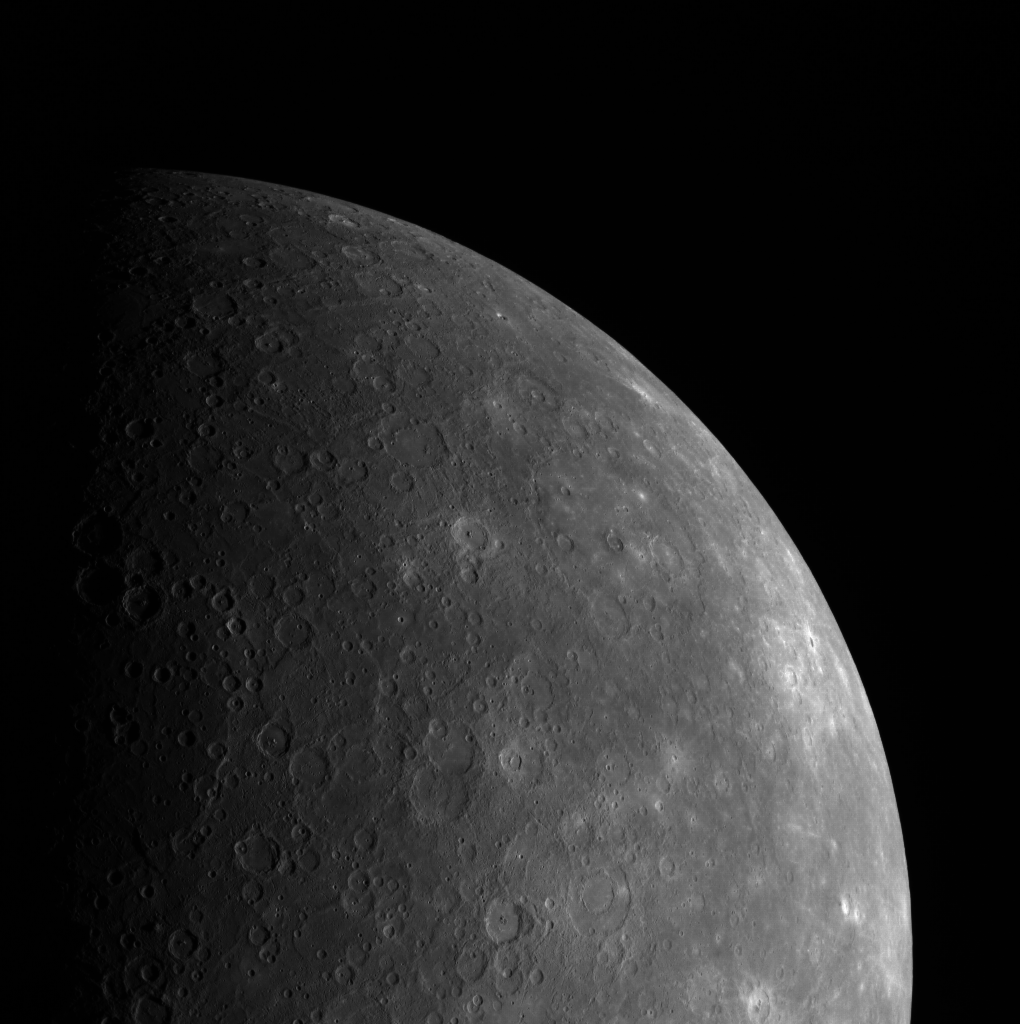

Turn, Turn, Turn

This dramatic view of Mercury’s limb includes Beethoven basin, which can be seen towards the center of the image. Compare Beethoven’s appearance and distance from the terminator here to its appearance in this image, taken ten days before, to get a sense of Mercury’s rotation rate.

This image was acquired as part of MDIS’s limb imaging campaign. Once per week, MDIS captures images of Mercury’s limb, with an emphasis on imaging the southern hemisphere limb. These limb images provide information about Mercury’s shape and complement measurements of topography made by the Mercury Laser Altimeter (MLA) of Mercury’s northern hemisphere.

On March 17, 2011 (March 18, 2011, UTC), MESSENGER became the first spacecraft ever to orbit the planet Mercury. The mission is currently in its commissioning phase, during which spacecraft and instrument performance are verified through a series of specially designed checkout activities. In the course of the one-year primary mission, the spacecraft’s seven scientific instruments and radio science investigation will unravel the history and evolution of the Solar System’s innermost planet. Visit the Why Mercury? section of this website to learn more about the science questions that the MESSENGER mission has set out to answer.

Date acquired: April 24, 2011
Image Mission Elapsed Time (MET): 212175990
Image ID: 171643
Instrument: Wide Angle Camera (WAC) of the Mercury Dual Imaging System (MDIS)
WAC filter: 7 (748 nanometers)
Center Latitude: -25.57°
Center Longitude: 227.0° E
Scale: Beethoven basin is 630 km across.

These images are from MESSENGER, a NASA Discovery mission to conduct the first orbital study of the innermost planet, Mercury. For information regarding the use of images, see the MESSENGER image use policy.

Credit: NASA/Johns Hopkins University Applied Physics Laboratory/Carnegie Institution of Washington